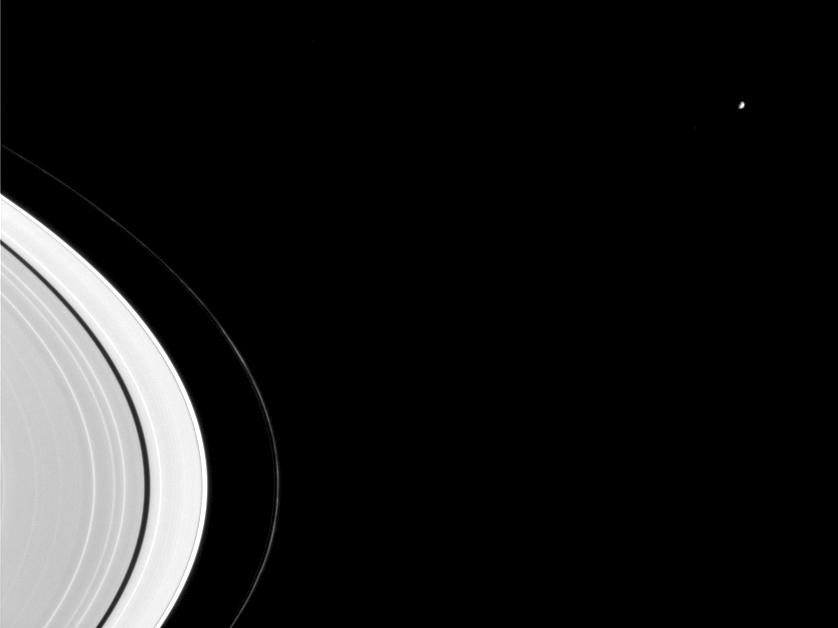

Influence of Mimas

Mimas, seen here beyond Saturn’s rings, is a major sculptor of Saturn’s rings. The 398-kilometer-wide (247-mile-wide) moon not only maintains the Cassini Division (not seen here), a gap wide enough to be visible from Earth through a small telescope, but it is also responsible for two of the thin, bright bands visible in this image near the rings’ center, interior to the dark Encke Gap.

Knots in the thin, twisted F ring also are easily visible here.

The image was taken in visible light with the Cassini spacecraft narrow angle camera on Sept. 7, 2004, at a distance of 8.8 million kilometers (5.5 million miles) from Mimas and at a Sun-Mimas-spacecraft, or phase, angle of 84 degrees. The image scale is 53 kilometers (33 miles) per pixel.

The Cassini-Huygens mission is a cooperative project of NASA, the European Space Agency and the Italian Space Agency. The Jet Propulsion Laboratory, a division of the California Institute of Technology in Pasadena, manages the Cassini-Huygens mission for NASA’s Office of Space Science, Washington, D.C. The Cassini orbiter and its two onboard cameras, were designed, developed and assembled at JPL. The imaging team is based at the Space Science Institute, Boulder, Colo.

Credit: NASA/JPL/Space Science Institute